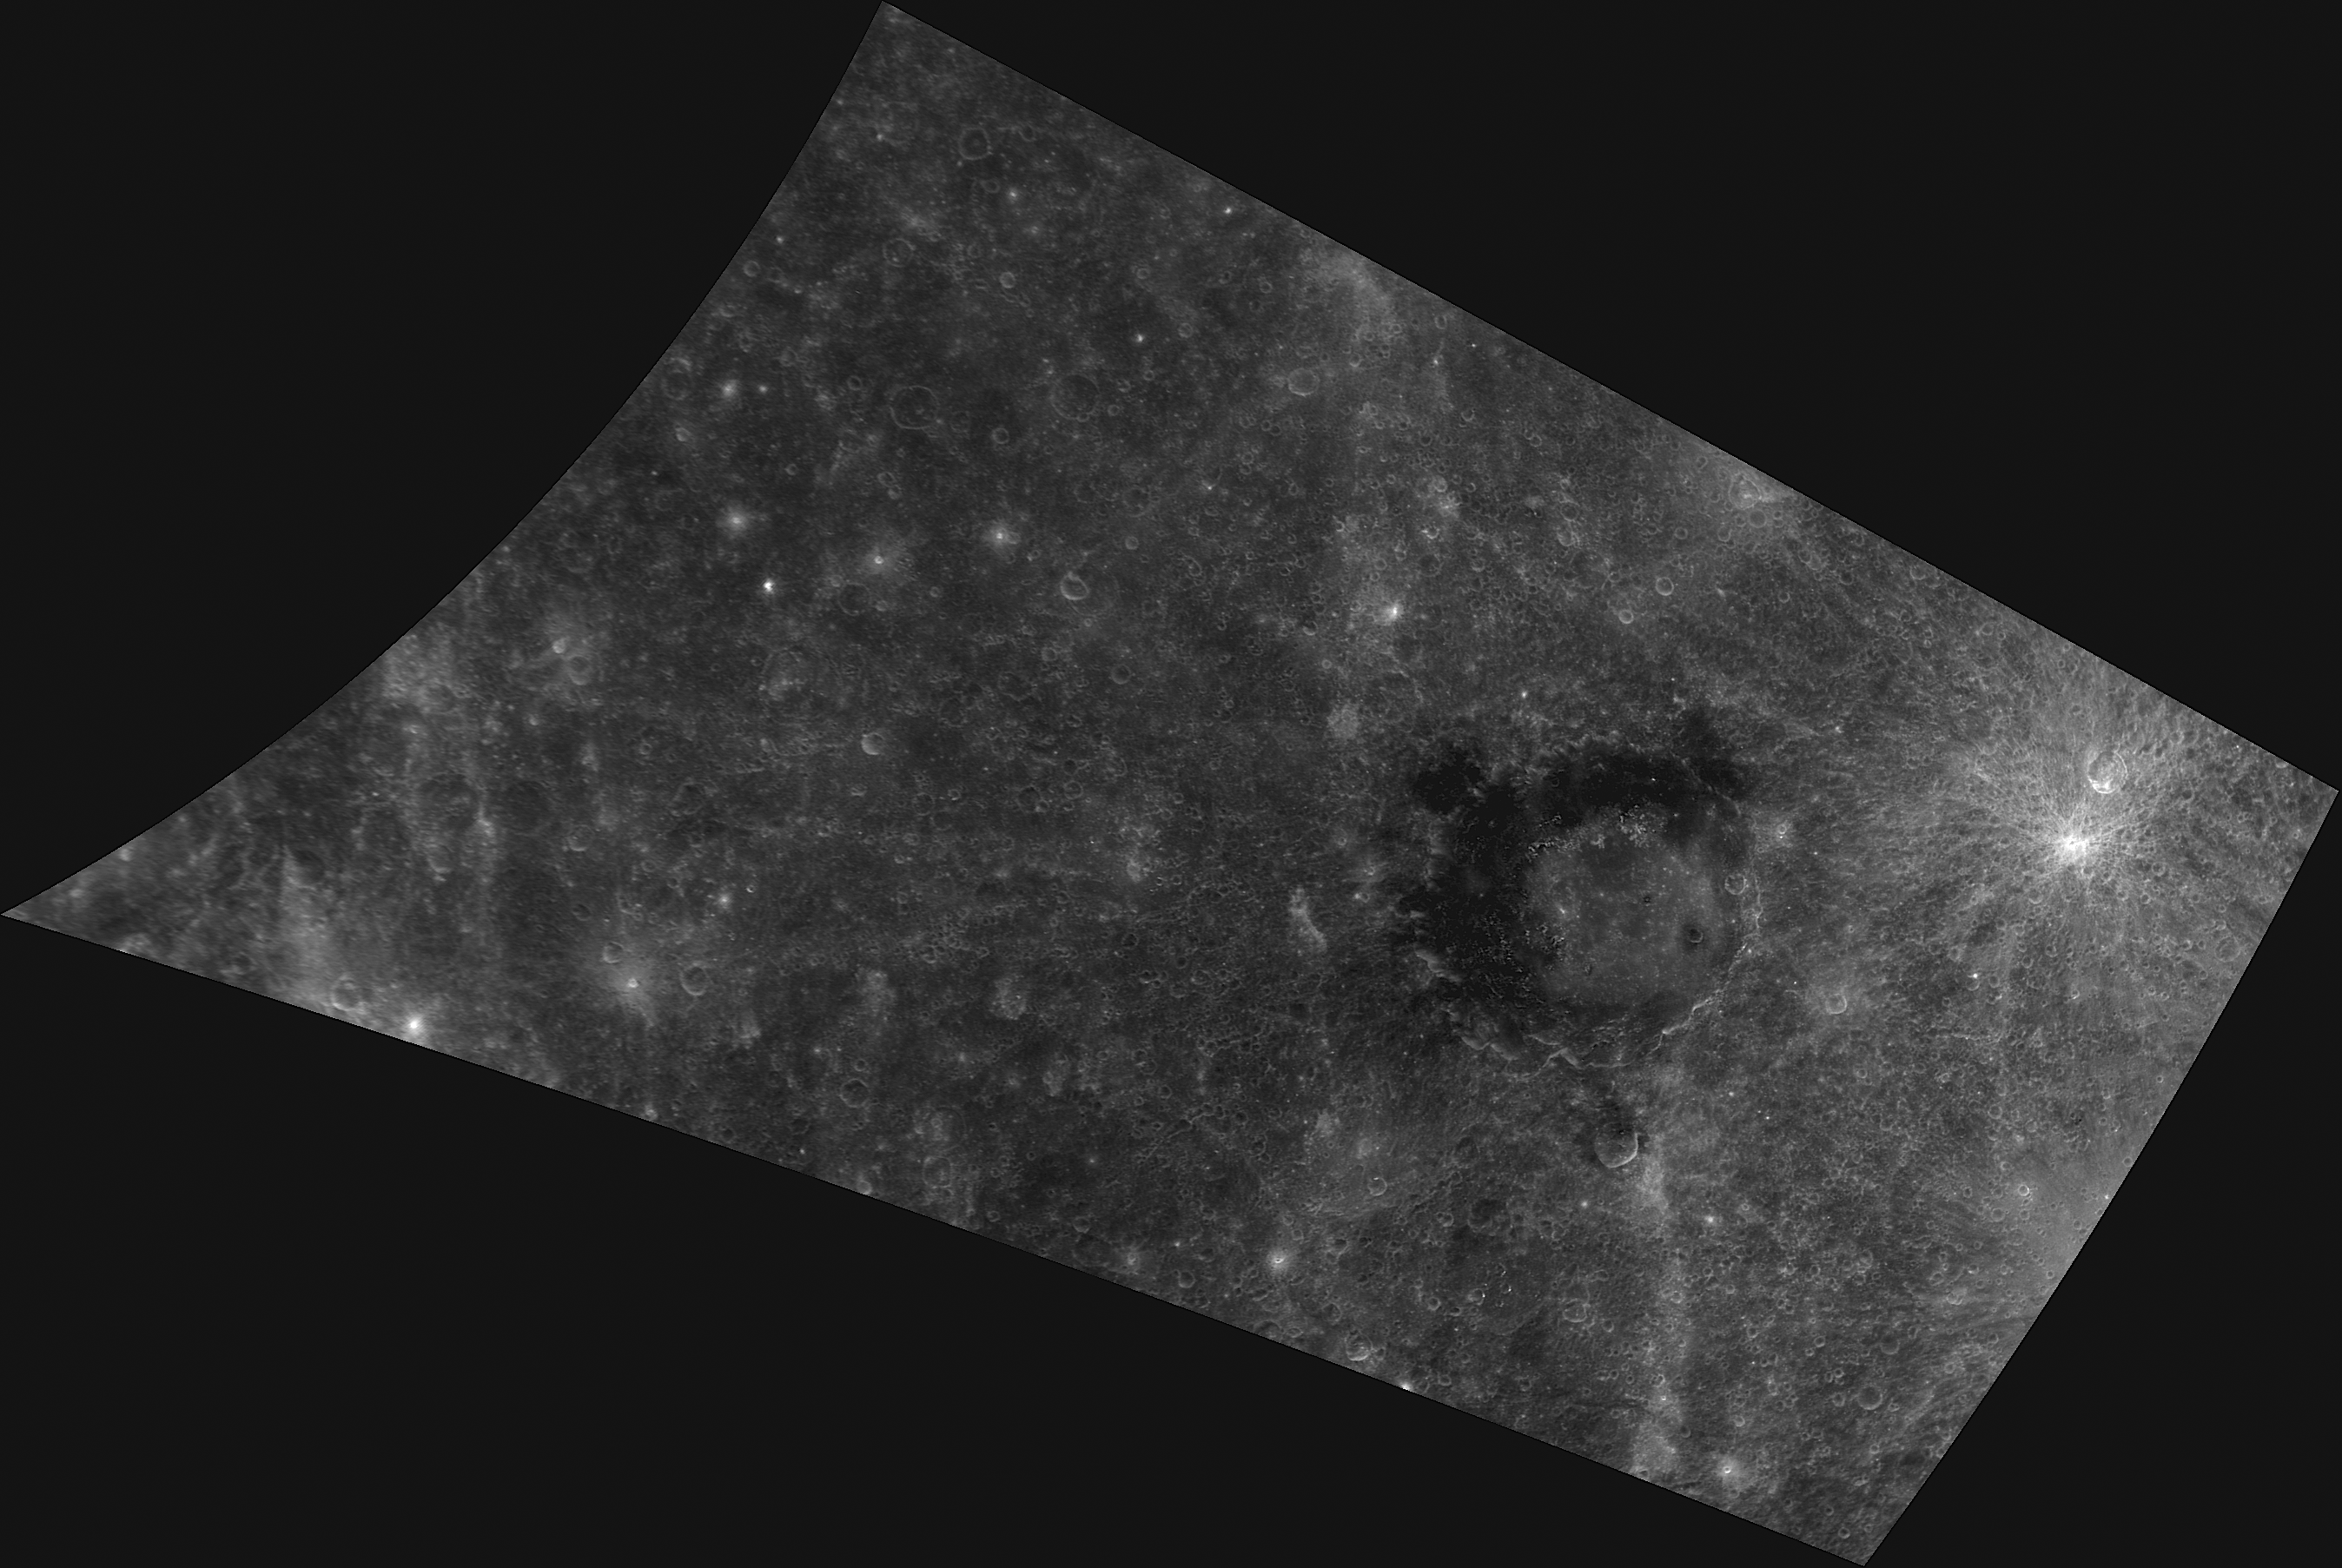

Singin’ in Derain

This image, taken with the Wide Angle Camera (WAC), gives us a close-up look at Derain crater. Named for the twentieth century French artist André Derain, this crater was first viewed during MESSENGER’s second flyby. Its unique dark collar is made up of low-reflectance material (LRM) exposed during the impact that formed the crater; this material is some of the darkest identified on Mercury and may have a mineralogical composition that is different from the surrounding terrain.

This image was acquired as a high-resolution targeted observation. Targeted observations are images of a small area on Mercury’s surface at resolutions much higher than the 250-meter/pixel (820 feet/pixel) morphology base map or the 1-kilometer/pixel (0.6 miles/pixel) color base map. It is not possible to cover all of Mercury’s surface at this high resolution during MESSENGER’s one-year mission, but several areas of high scientific interest are generally imaged in this mode each week.

Date acquired: February 10, 2012
Image Mission Elapsed Time (MET): 237382607
Image ID: 1377852
Instrument: Wide Angle Camera (WAC) of the Mercury Dual Imaging System (MDIS)
WAC filter: 5 (628 nanometers)
Center Latitude: -8.97°
Center Longitude: 19.19° E
Resolution: 501 meters/pixel
Scale: Derain crater is 190 km (118 miles) in diameter
Incidence Angle: 8.9°
Emission Angle: 51.4°
Phase Angle: 55.1°

The MESSENGER spacecraft is the first ever to orbit the planet Mercury, and the spacecraft’s seven scientific instruments and radio science investigation are unraveling the history and evolution of the Solar System’s innermost planet. Visit the Why Mercury? section of this website to learn more about the key science questions that the MESSENGER mission is addressing. During the one-year primary mission, MDIS is scheduled to acquire more than 75,000 images in support of MESSENGER’s science goals.

These images are from MESSENGER, a NASA Discovery mission to conduct the first orbital study of the innermost planet, Mercury. For information regarding the use of images, see the MESSENGER image use policy.

Credit: NASA/Johns Hopkins University Applied Physics Laboratory/Carnegie Institution of Washington